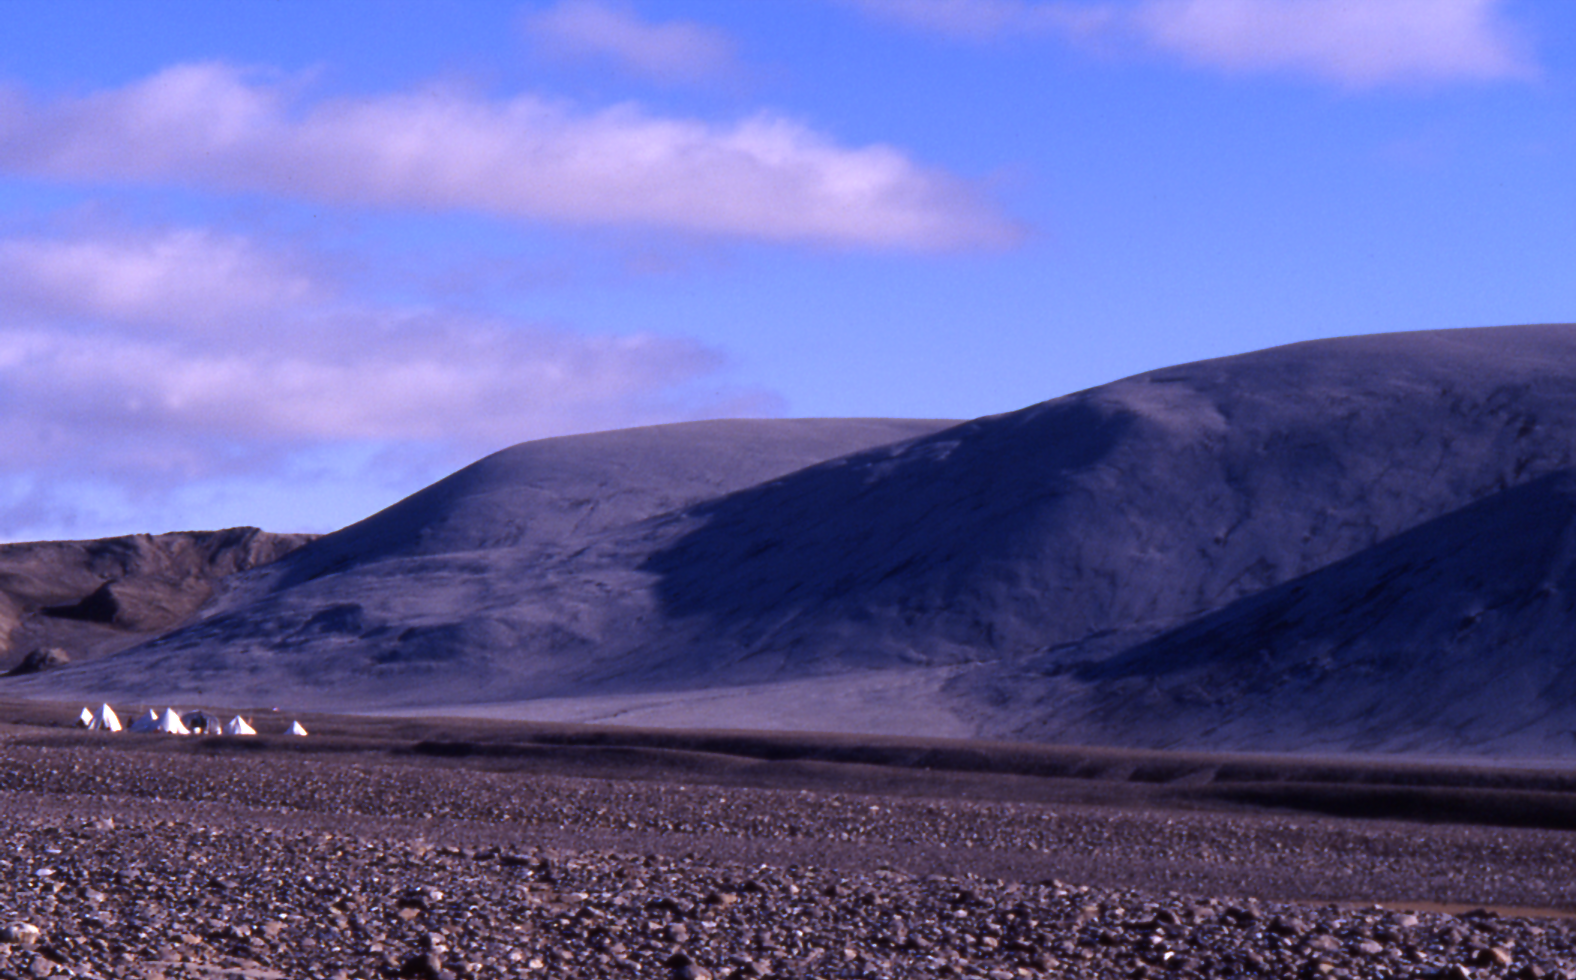

Hills in Arctic Canada with Impact Origin

While most hills and mountains on Earth originate from tectonic motions or volcanism, Earth also has some examples of hills that originated from impacts of large meteorites, the predominant origin for hills and mountains on the Moon. The grey hills in this image from Devon Island in arctic Canada are material ejected from an impact about 20 million years ago. The site is at 75 degrees north latitude. Researchers’ tents at the left give a sense of scale.

Source: Dr. James Rice, Arizona State University

For related images, see PIA06010 and PIA06011.

Credit: NASA/JPL/ASU